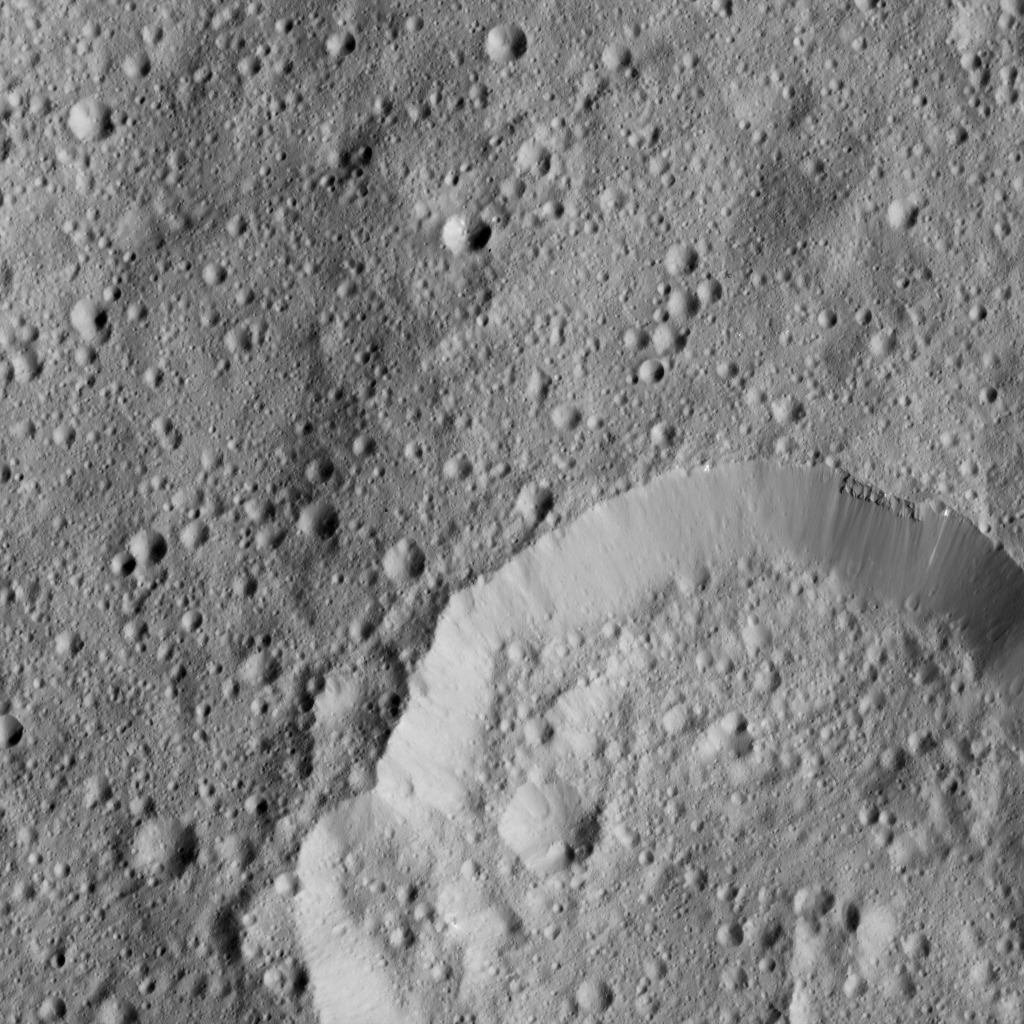

Dawn LAMO Image 190

This image from NASA’s Dawn spacecraft shows Piuku Crater (19 miles, 31 kilometers wide), bottom, on Ceres. The image is centered at 14 degrees south latitude, 35 degrees east longitude.

Dawn took this image on June 6, 2016, from its low-altitude mapping orbit, at a distance of about 240 miles (385 kilometers) above the surface. The image resolution is 120 feet (35 meters) per pixel.

Dawn’s mission is managed by JPL for NASA’s Science Mission Directorate in Washington. Dawn is a project of the directorate’s Discovery Program, managed by NASA’s Marshall Space Flight Center in Huntsville, Alabama. UCLA is responsible for overall Dawn mission science. Orbital ATK, Inc., in Dulles, Virginia, designed and built the spacecraft. The German Aerospace Center, the Max Planck Institute for Solar System Research, the Italian Space Agency and the Italian National Astrophysical Institute are international partners on the mission team.

Credit: NASA/JPL-Caltech/UCLA/MPS/DLR/IDA